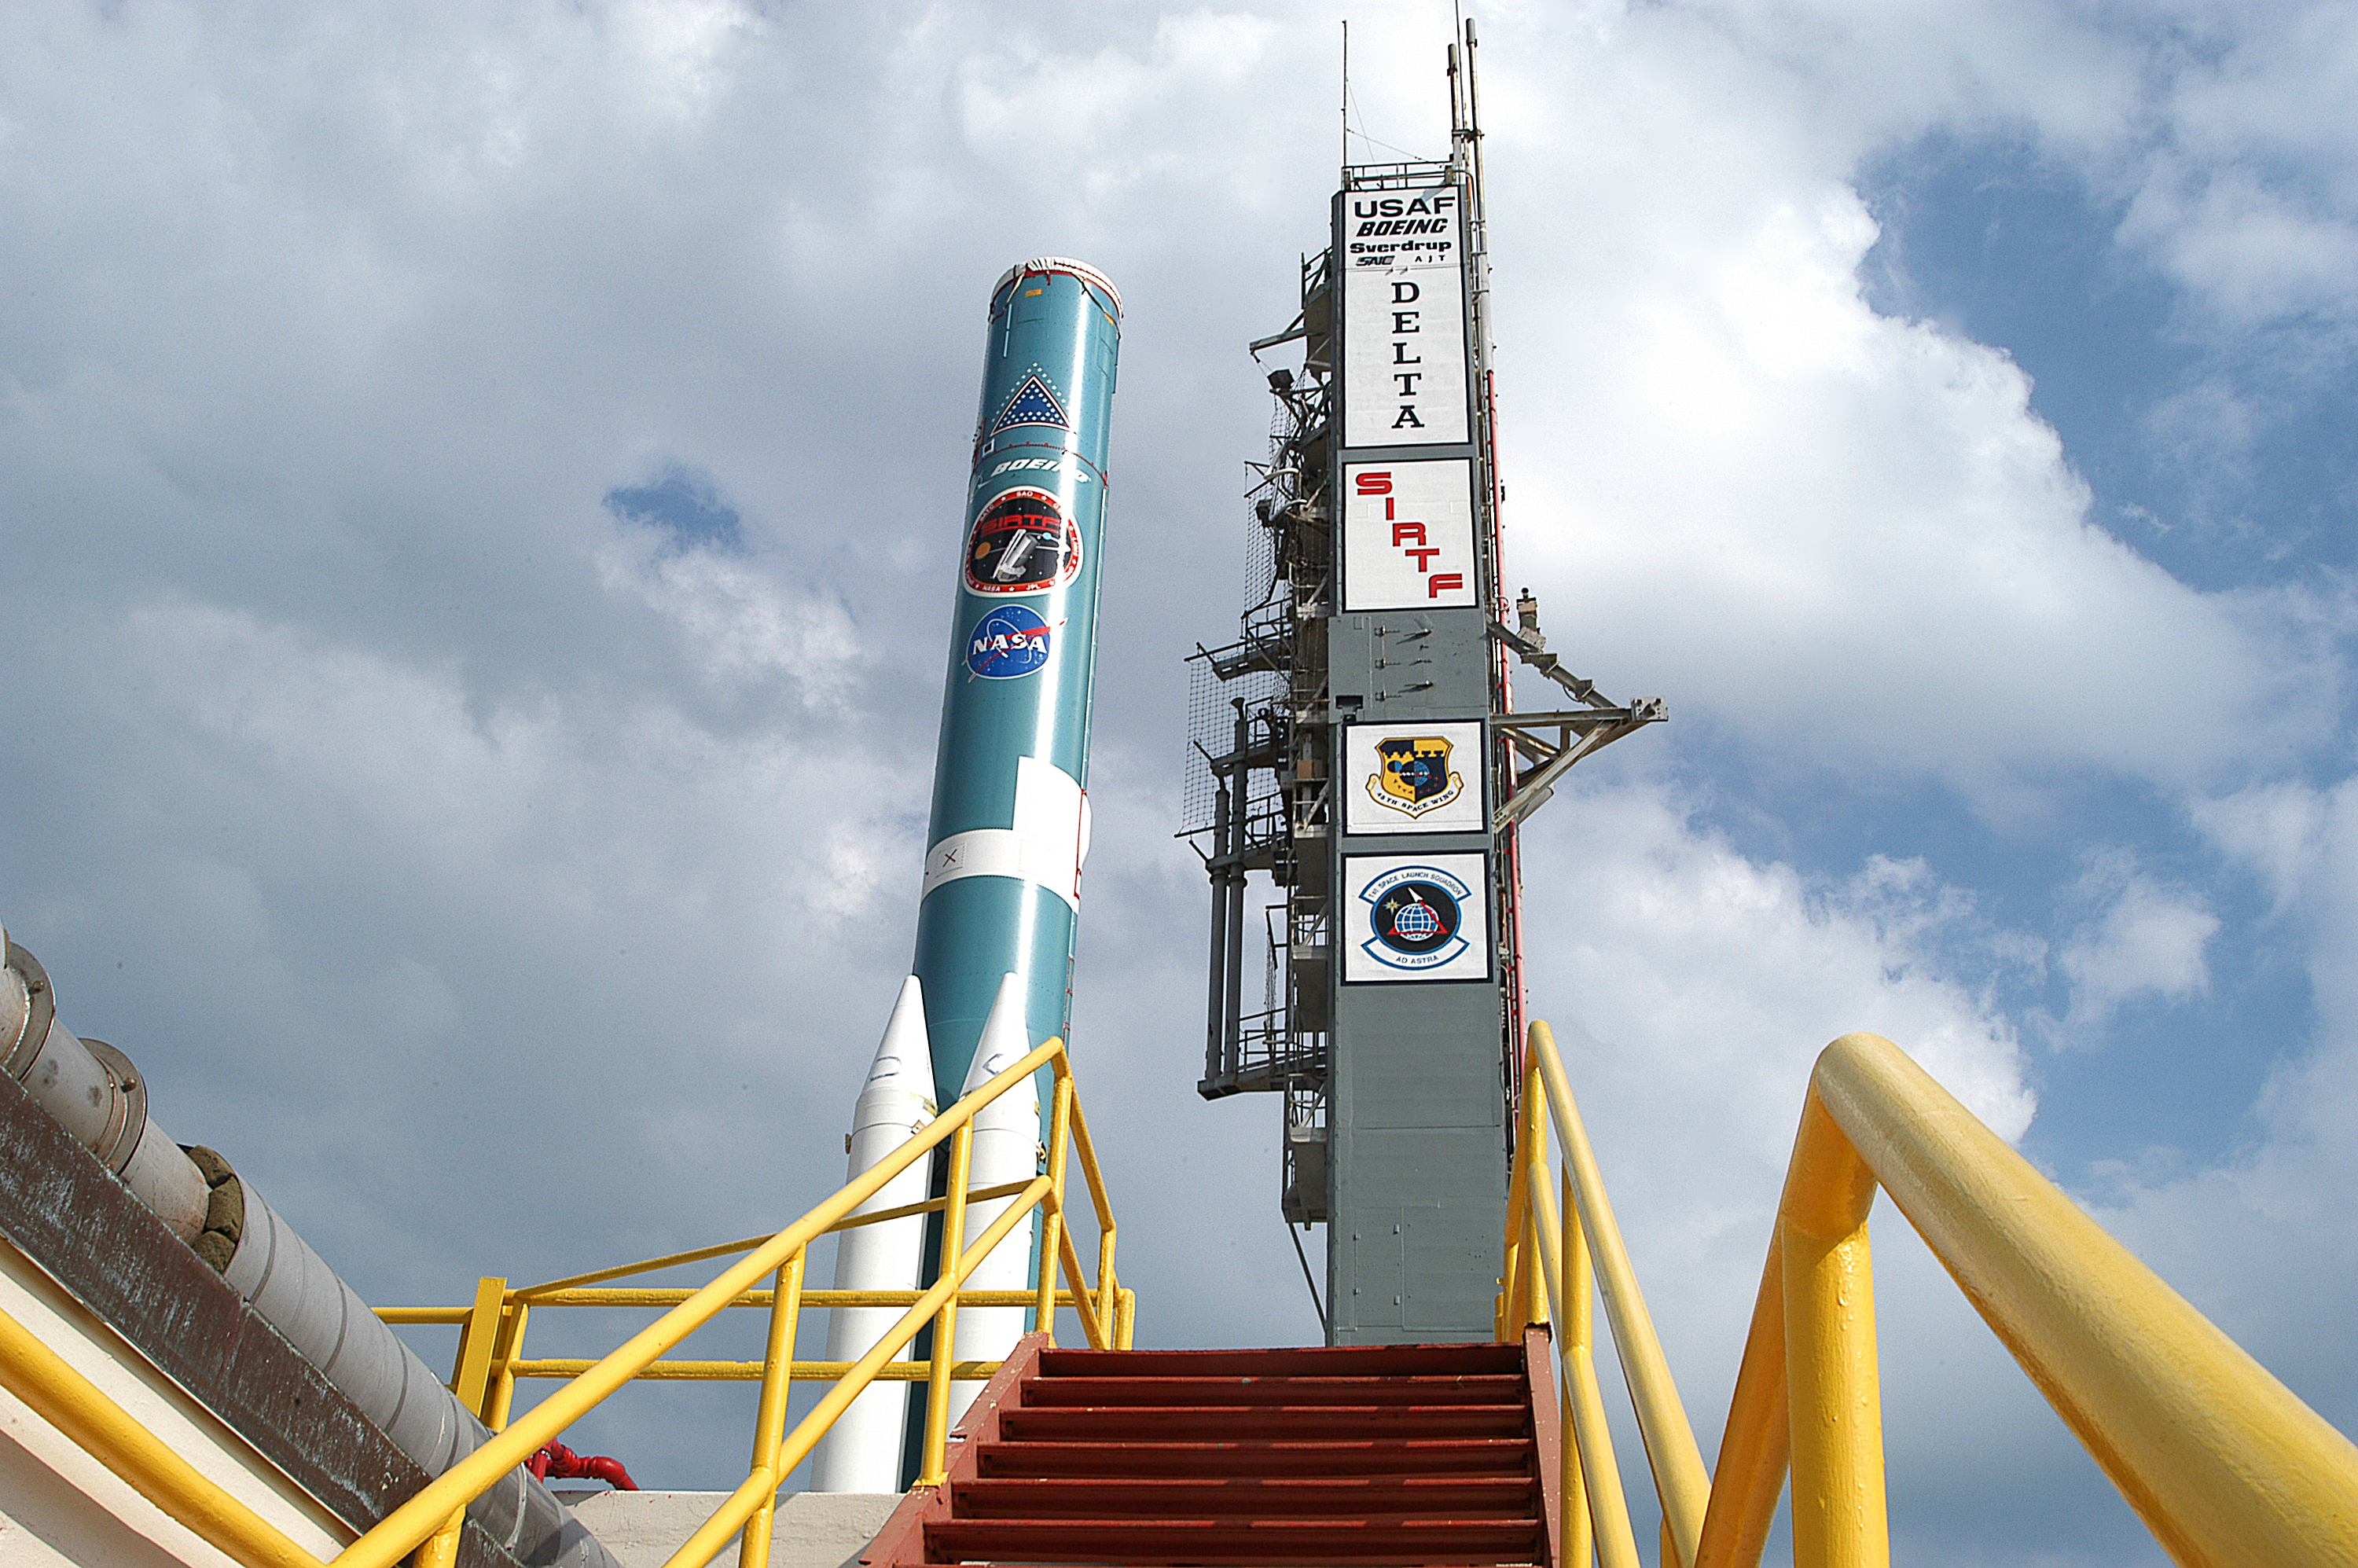

The Rocket that Didn't Launch Spitzer

A Delta II rocket, initially intended to launch the Spitzer Space Telescope on April 18, 2003. However, due to additional engineering tests that were needed on the rocket, the launch was delayed and the rocket was instead used to launch a Mars mission. Spitzer launched on a different rocket on August 25, 2003.

Credit: NASA/KSC